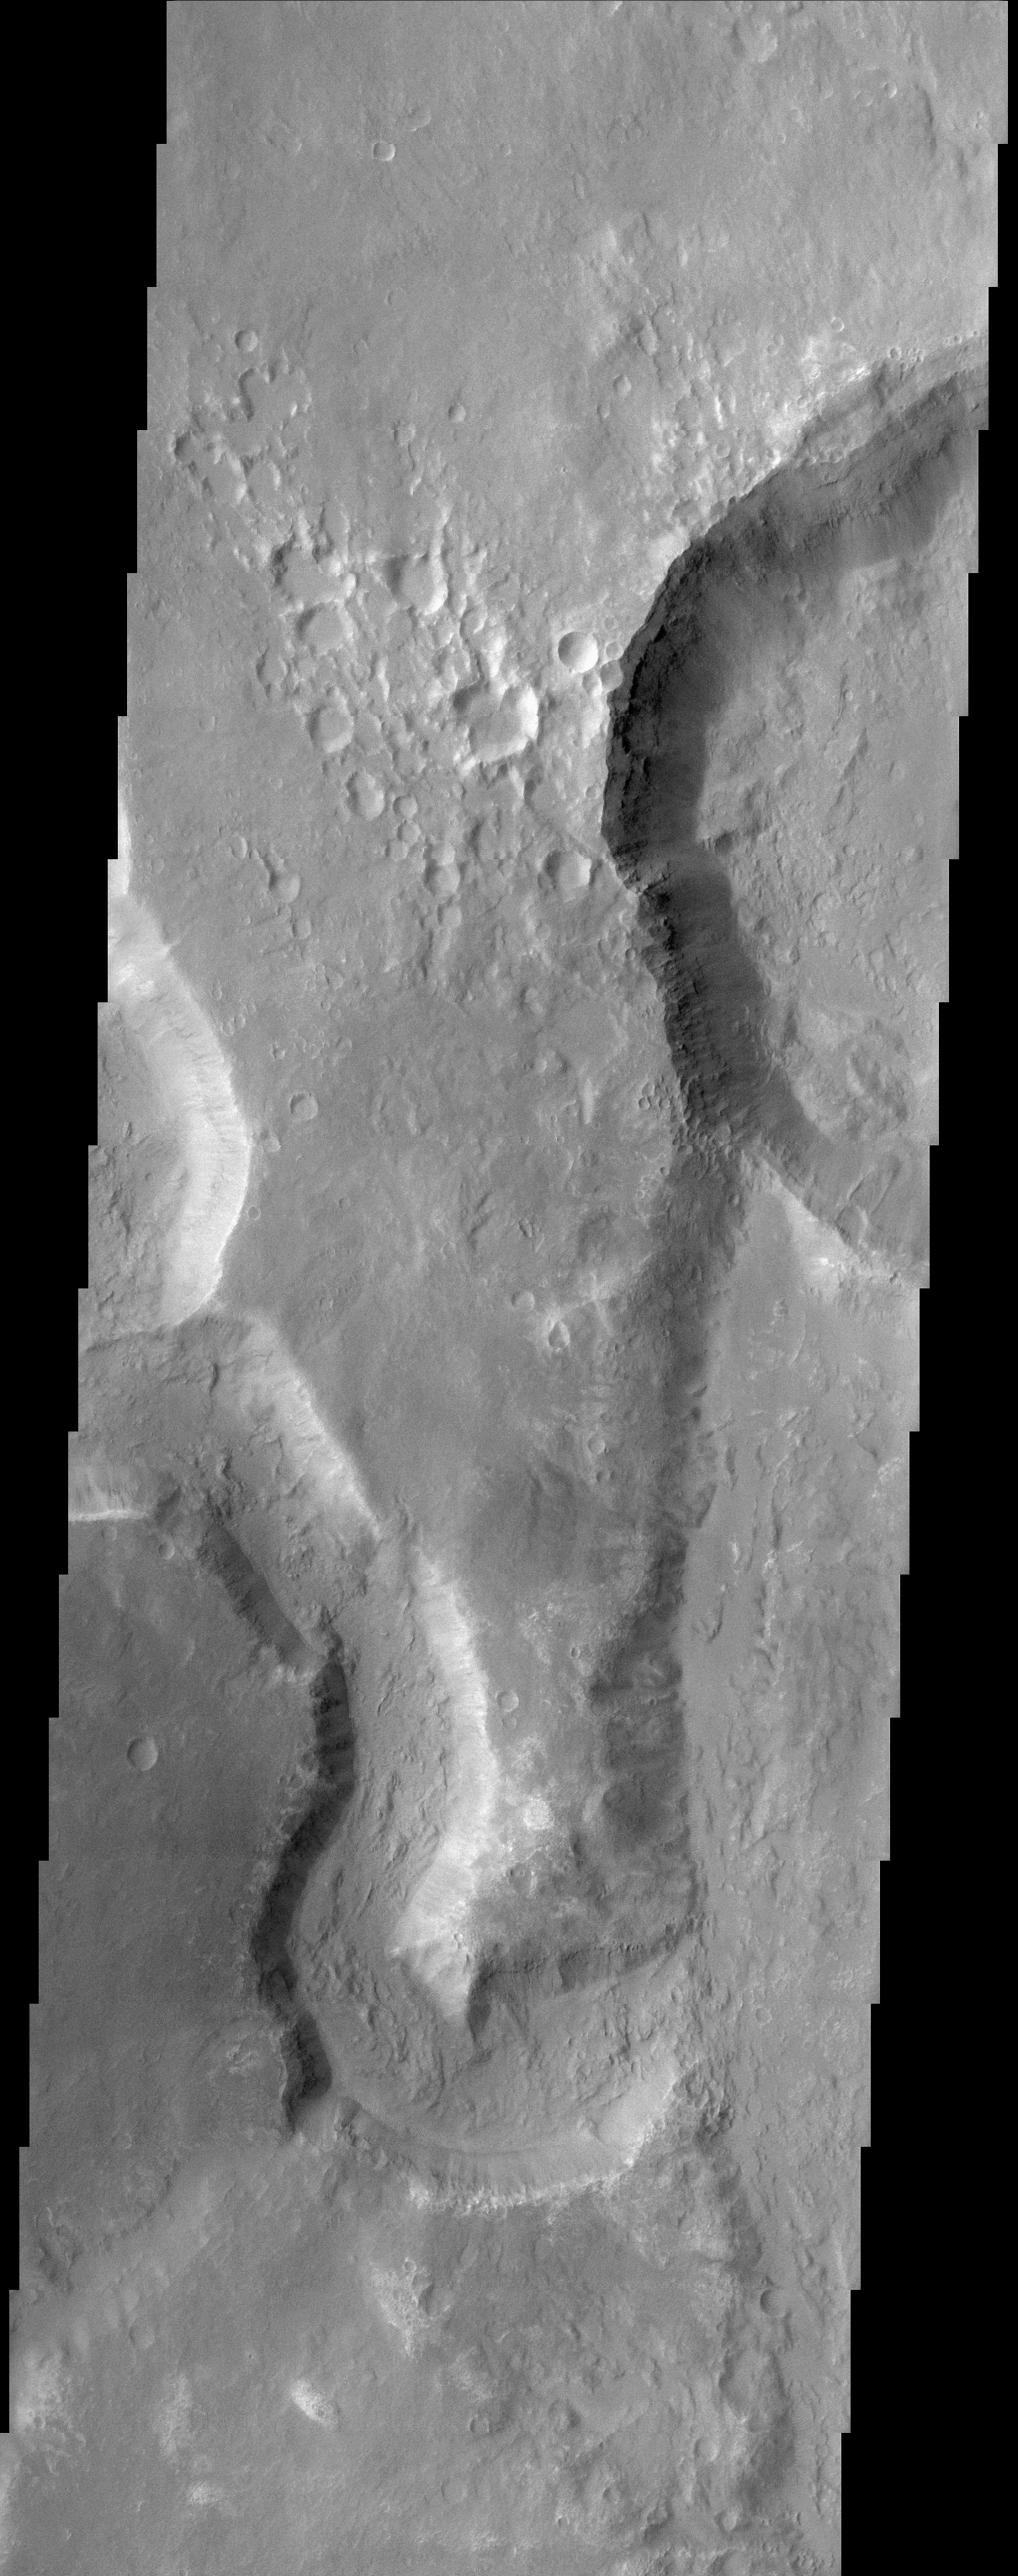

Uzboi Vallis, Nirgal Vallis, and Luki Crater

(Released 9 April 2002)
This THEMIS image captures two channels (Nirgal Vallis is the smaller sinuous channel on the left and Uzboi Vallis is the larger channel located in the lower right) and Luki Crater located in the upper right. The mouth of Nirgal Vallis appears to be truncated by Uzboi Vallis. This indicates that Nirgal Vallis is an older channel than Uzboi Vallis. The floor of Uzboi Vallis was subsequently bombarded by an asteroid or comet which gouged out the 21 km diameter crater named Luki. Luki is named after a town in the Ukraine. Uzboi is the name of a dry river in Russia. Nirgal is the Babylonian name for Mars. Gullies and alluvial deposits discovered by Mars Global Surveyor are clearly visible on the polar-facing (south) wall and floor of Nirgal Vallis and also in the inner rim of Luki crater. These gullies appear to emanate from a specific layer in the walls. There is a pronounced sparsity of gullies on the equator-ward facing slopes but some are present in this image. The gullies have been proposed to have formed by the subsurface release of water. The western channel wall of Uzboi Vallis does not appear to have the fine-scale gullying as does Nirgal Vallis. However, the western channel wall of Uzboi Vallis does show some evidence of downslope movement (mass wasting). Some patches of dunes are also seen on the channel floor, notably along the edges of the channel floor near the canyon walls. There is also a landslide located along the southern wall of Luki Crater.

Credit: NASA/JPL/Arizona State University